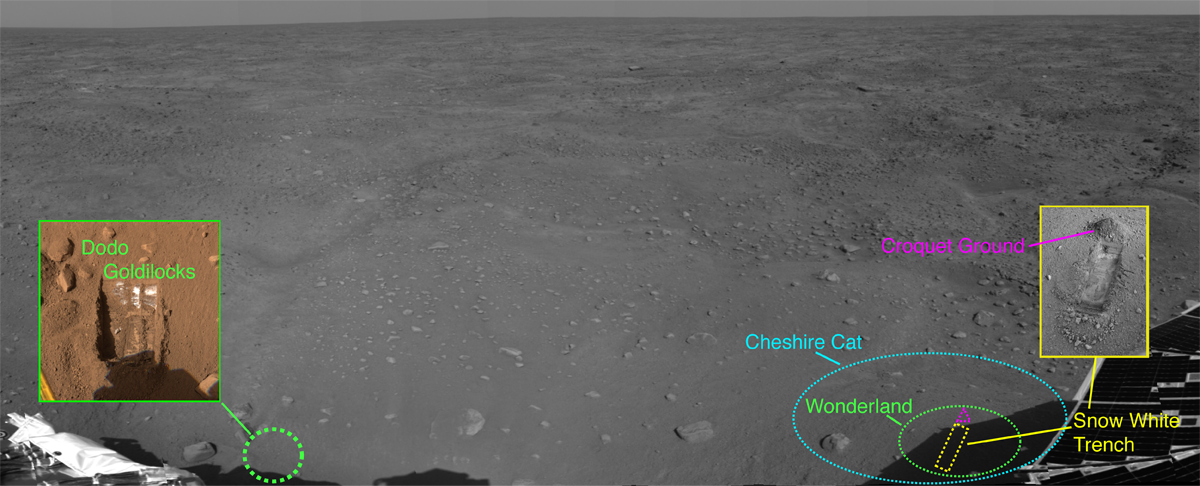

Phoenix’s Lay of the Land

This image from NASA’s Phoenix Mars Lander shows the spacecraft’s recent activity site as of the 23rd Martian day of the mission, or Sol 22 (June 16, 2008), after the spacecraft touched down on the Red Planet’s northern polar plains. The mosaic was taken by the lander’s Surface Stereo Imager (SSI). Parts of Phoenix can be seen in the foreground.

The first two trenches dug by the lander’s Robotic Arm, called “Dodo” and “Goldilocks,” were enlarged on the 19th Martian day of the mission, or Sol 18 (June 12, 2008), to form one trench, dubbed “Dodo-Goldilocks.” Scoops of material taken from those trenches are informally called “Baby Bear” and “Mama Bear.” Baby Bear was carried to Phoenix’s Thermal and Evolved-Gas Analyzer, or TEGA, instrument for analysis, while Mama Bear was delivered to Phoenix’s Microscopy, Electrochemistry and Conductivity Analyzer instrument suite, or MECA, for a closer look.

The color inset picture of the Dodo-Goldilocks trench, also taken with Phoenix’s SSI, reveals white material thought to be ice.

More recently, on Sol 22 (June 16, 2008), Phoenix’s Robotic Arm began digging a trench, dubbed “Snow White,” in a patch of Martian soil near the center of a polygonal surface feature, nicknamed “Cheshire Cat.” The “dump pile” is located at the top of the trench, and has been dubbed “Croquet Ground.” The digging site has been nicknamed “Wonderland.”

The Snow White trench, seen here in an SSI image from Sol 22 (June 16, 2008) is about 2 centimeters (.8 inches) deep and 30 centimeters (12 inches) long. As of Sol 25 (June 19, 2008), the trench is 5 centimeters (2 inches deep) and the trench has been renamed “Snow White 1,” as a second trench has been dug to its right and nicknamed “Snow White 2.”

The Phoenix Mission is led by the University of Arizona, Tucson, on behalf of NASA. Project management of the mission is by NASA’s Jet Propulsion Laboratory, Pasadena, Calif. Spacecraft development is by Lockheed Martin Space Systems, Denver.

Photojournal Note: As planned, the Phoenix lander, which landed May 25, 2008 23:53 UTC, ended communications in November 2008, about six months after landing, when its solar panels ceased operating in the dark Martian winter.

Credit: NASA/JPL-Caltech/University of Arizona/Texas A&M University